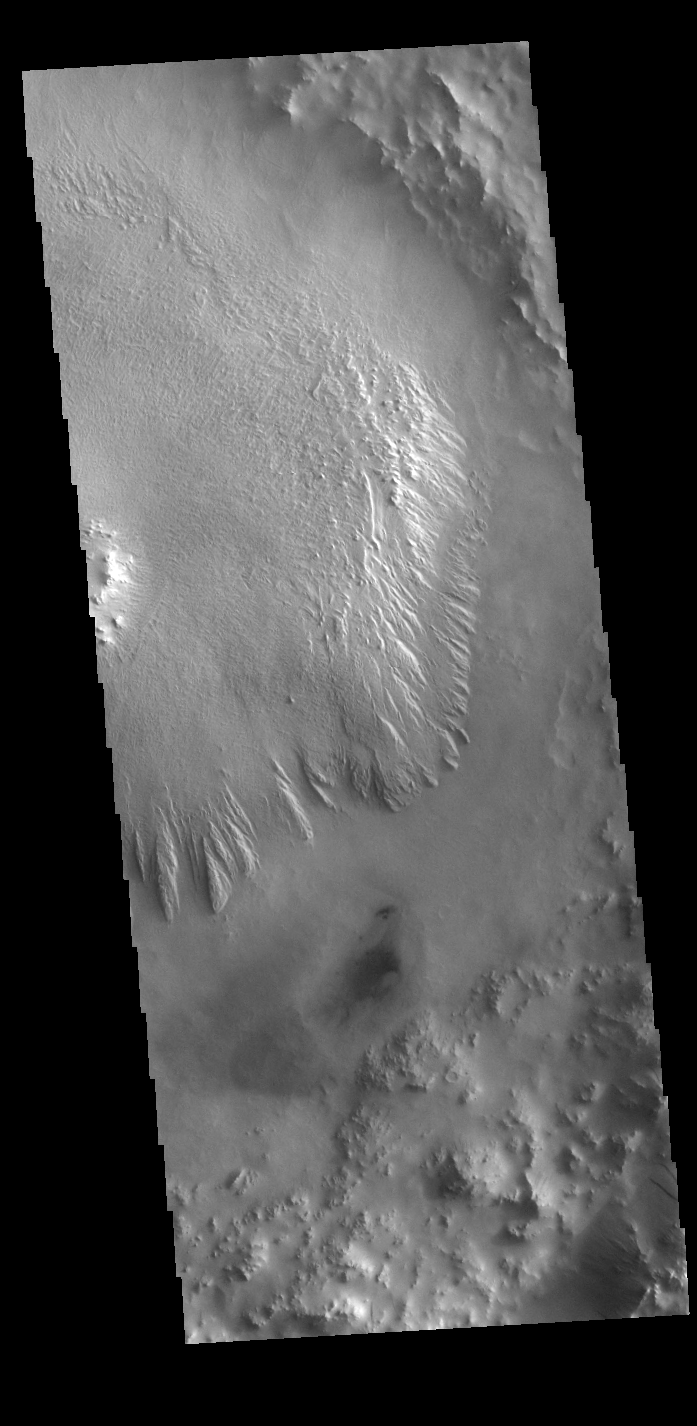

Crater Floor Deposit

Today’s VIS image shows a portion of the floor of an unnamed crater in Arabia Terra. Like several other craters on Mars, including the nearby Henry Crater, this crater contains a large mound of material that filled a large part of the crater floor. This mound has been subsequently eroded by the wind. These materials were brought into the crater sometime after the impact that formed the crater.

Credit: NASA/JPL-Caltech/ASU